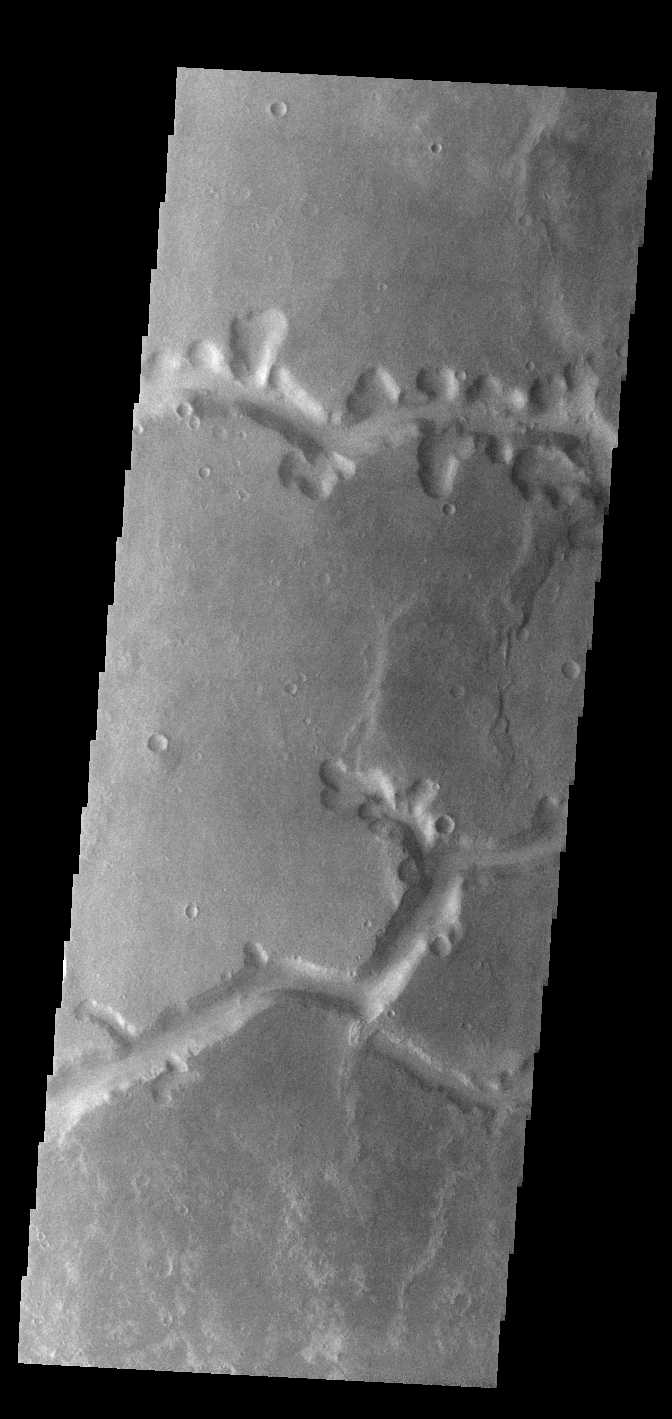

Nirgal Vallis

Today’s VIS image shows a small section of Nirgal Valles. Located in Noachis Terra, Nirgal Valles is 610km long (379 miles).

Credit: NASA/JPL-Caltech/ASU